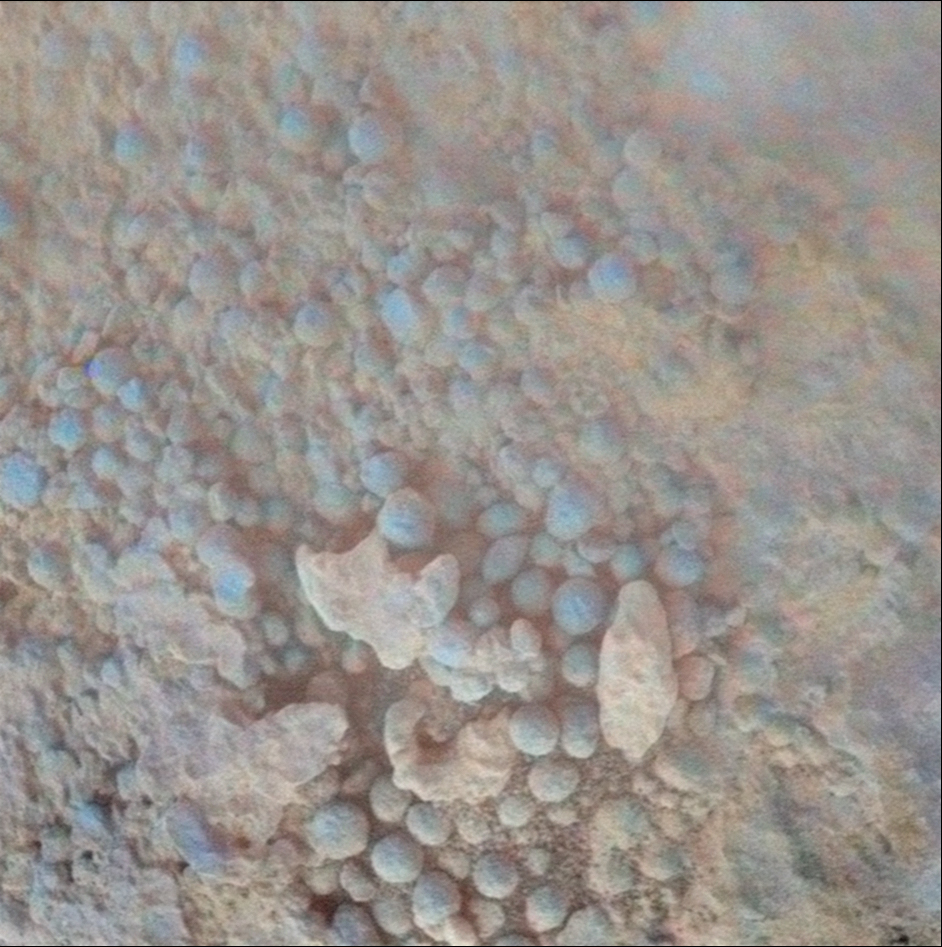

Coating on Rock Beside a Young Martian Crater

This image from the microscopic imager on NASA’s Mars Exploration Rover Opportunity shows details of the coating on a rock called “Chocolate Hills,” which the rover found and examined at the edge of a young crater called “Concepción.”

The rover took this image during the 2,150th Martian day, or sol, of its mission on Mars (Feb. 9. 2010). This target patch on Chocolate Hills is called “Aloya.”

The view covers an area about 3 centimeters (1.2 inches) across. The color comes from imaging the same area with the panoramic camera and is false color to highlight differences in materials.

The coating includes a layer in which peppercorn-size spheres nicknamed “blueberries” are packed densely.

Credit: NASA/JPL-Caltech/Cornell University